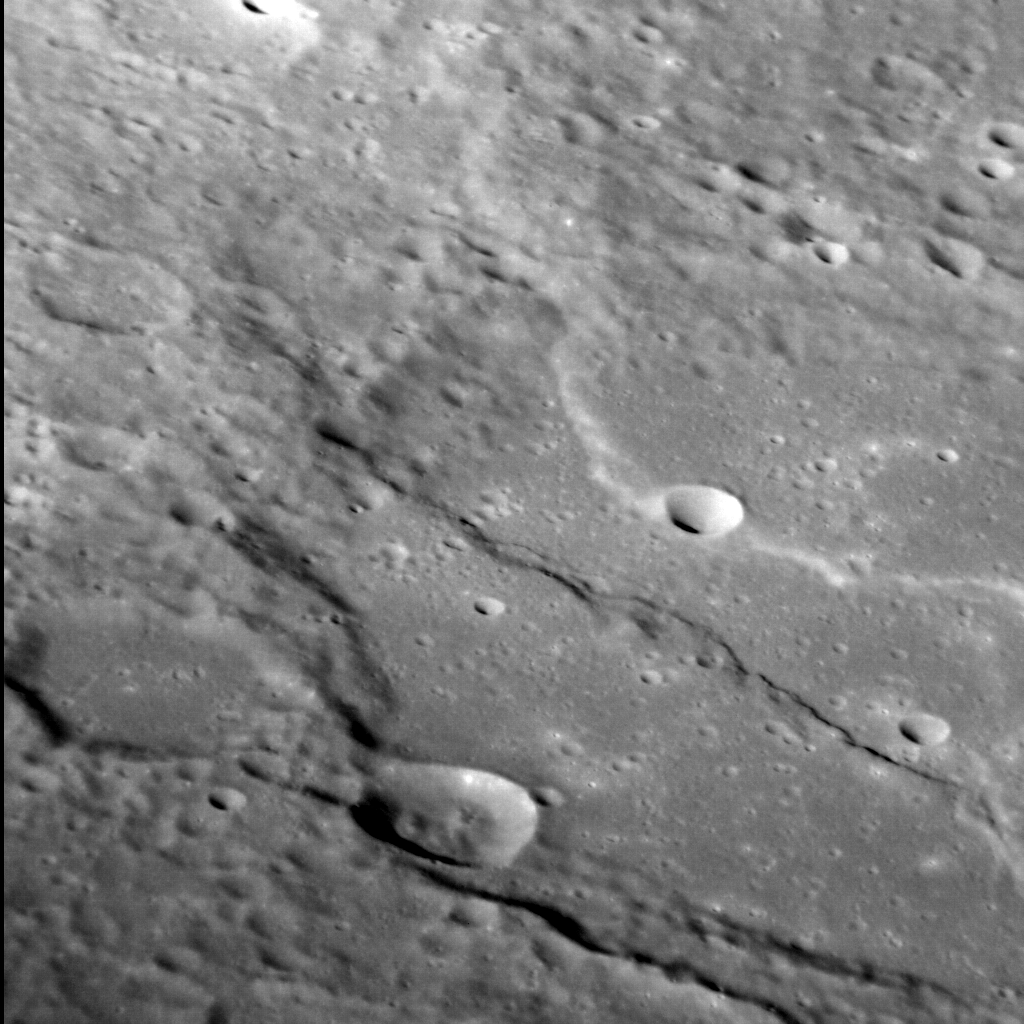

Tectonized Thakur

We’ve seen Thakur before – both in full color and as part of a larger view of this region of Mercury. This time, in an oblique view of its southern portion, we can see how two prominent lobate scarps deform the crater. These scarps form when one block of crust thrusts up and over another, and are thought to have formed due to a reduction in Mercury’s surface area as its interior cooled and contracted. The face of a scarp indicates the direction these blocks have moved so, as we see it here, Tharkur has been squeezed from the top-right and from the bottom-left.

This image was acquired as a high-resolution targeted observation. Targeted observations are images of a small area on Mercury’s surface at resolutions much higher than the 200-meter/pixel morphology base map. It is not possible to cover all of Mercury’s surface at this high resolution, but typically several areas of high scientific interest are imaged in this mode each week.

Date acquired: July 21, 2014
Image Mission Elapsed Time (MET): 48249572
Image ID: 6723137
Instrument: Narrow Angle Camera (NAC) of the Mercury Dual Imaging System (MDIS)
Center Latitude: 3.8° S
Center Longitude: 295.8° E
Resolution: 75 meters/pixel
Scale: The left-to-right field of view in this image is approximately 80 km (50 miles) across
Incidence Angle: 65.2°
Emission Angle: 56.9°
Phase Angle: 28.2°
North is to the lower right of the image.

The MESSENGER spacecraft is the first ever to orbit the planet Mercury, and the spacecraft’s seven scientific instruments and radio science investigation are unraveling the history and evolution of the Solar System’s innermost planet. During the first two years of orbital operations, MESSENGER acquired over 150,000 images and extensive other data sets. MESSENGER is capable of continuing orbital operations until early 2015.

For information regarding the use of images, see the MESSENGER image use policy.

Credit: NASA/Johns Hopkins University Applied Physics Laboratory/Carnegie Institution of Washington